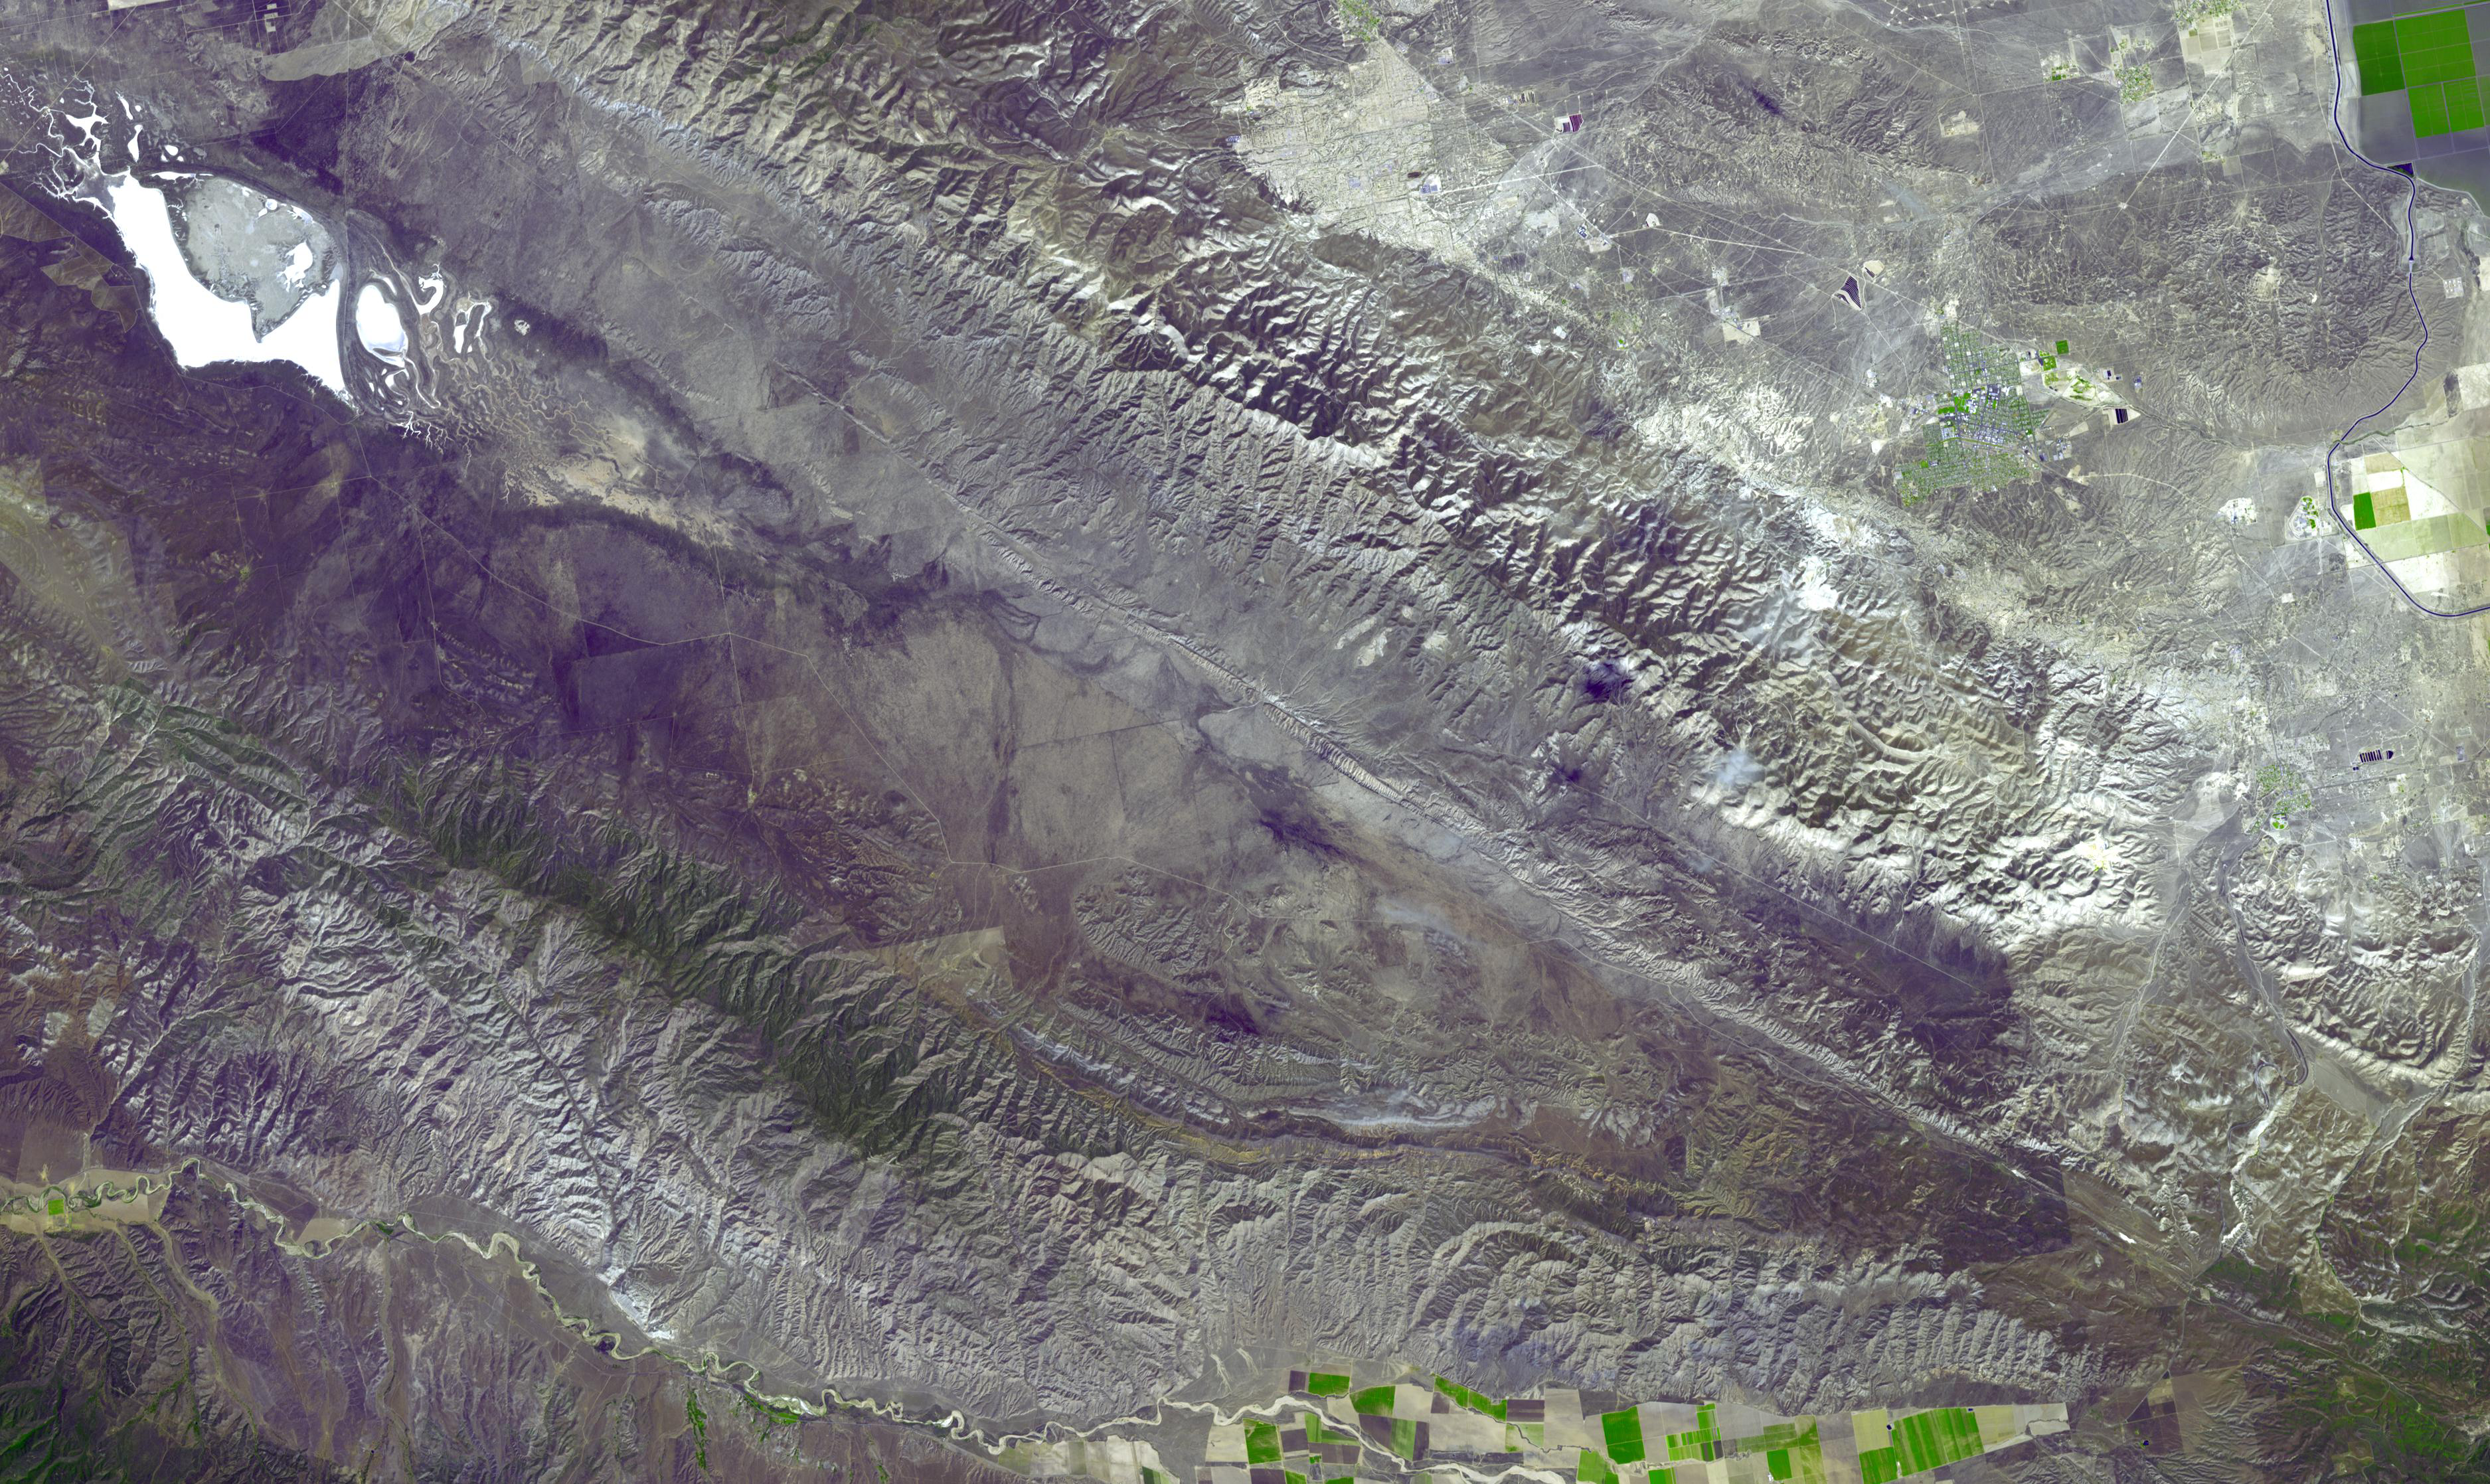

Carrizo Plain, California

The Carrizo Plain is a large enclosed plain, about 80 by 24 km, located 160 km northwest of Los Angeles, California. It contains the 100,000 ha Carrizo Plains National Monument, and is the single largest native grassland remaining in California. It is one of the easiest places to see surface fractures of the San Andreas Fault, evident as it crosses the image from lower right to upper left. The image was acquired May 12, 2007, covers an area of 33 by 56 km, and is located at 35.1 degrees north latitude, 119.6 degrees west longitude.

With its 14 spectral bands from the visible to the thermal infrared wavelength region and its high spatial resolution of 15 to 90 meters (about 50 to 300 feet), ASTER images Earth to map and monitor the changing surface of our planet. ASTER is one of five Earth-observing instruments launched Dec. 18, 1999, on Terra. The instrument was built by Japan’s Ministry of Economy, Trade and Industry. A joint U.S./Japan science team is responsible for validation and calibration of the instrument and data products.

The broad spectral coverage and high spectral resolution of ASTER provides scientists in numerous disciplines with critical information for surface mapping and monitoring of dynamic conditions and temporal change. Example applications are: monitoring glacial advances and retreats; monitoring potentially active volcanoes; identifying crop stress; determining cloud morphology and physical properties; wetlands evaluation; thermal pollution monitoring; coral reef degradation; surface temperature mapping of soils and geology; and measuring surface heat balance.

The U.S. science team is located at NASA’s Jet Propulsion Laboratory, Pasadena, Calif. The Terra mission is part of NASA’s Science Mission Directorate, Washington, D.C.

Credit: NASA/GSFC/METI/ERSDAC/JAROS, and U.S./Japan ASTER Science Team